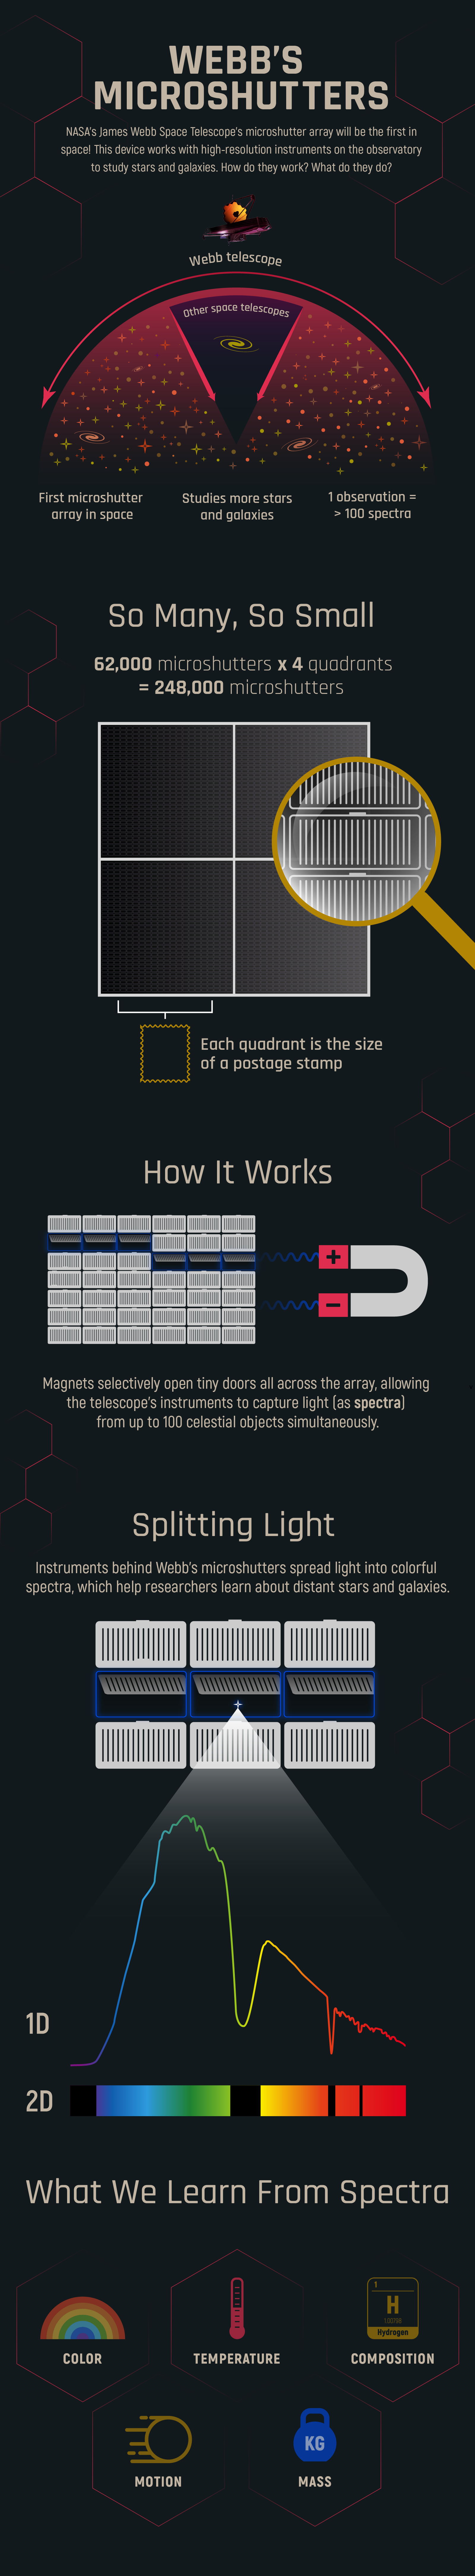

Webb’s Microshutters

The James Webb Space Telescope’s Near Infrared Spectrograph (NIRSpec) has a microshutter array that can capture hundreds of colorful spectra at the same time. How does it work? What will it help us learn? Discover how it will help transform our understanding of many distant stars and galaxies simultaneously.

Credit: Illustration: NASA, ESA, CSA, Andi James (STScI)